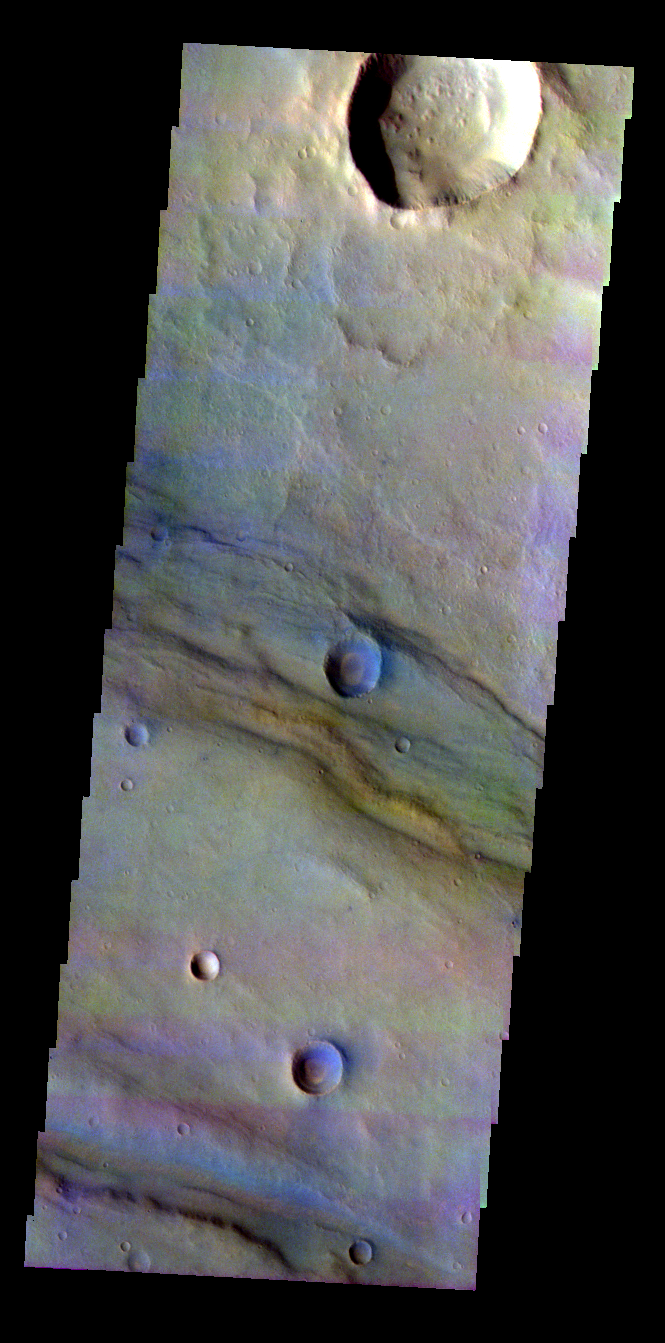

Thaumasia Planium

Released 8 June 2004

This image was collected September 5, 2003 during southern spring season. The local time at the image location was about 4:45 pm. The image shows an area near the Thaumasia Planum region.

The THEMIS VIS camera is capable of capturing color images of the martian surface using its five different color filters. In this mode of operation, the spatial resolution and coverage of the image must be reduced to accommodate the additional data volume produced from the use of multiple filters. To make a color image, three of the five filter images (each in grayscale) are selected. Each is contrast enhanced and then converted to a red, green, or blue intensity image. These three images are then combined to produce a full color, single image. Because the THEMIS color filters don’t span the full range of colors seen by the human eye, a color THEMIS image does not represent true color. Also, because each single-filter image is contrast enhanced before inclusion in the three-color image, the apparent color variation of the scene is exaggerated. Nevertheless, the color variation that does appear is representative of some change in color, however subtle, in the actual scene. Note that the long edges of THEMIS color images typically contain color artifacts that do not represent surface variation.

Image information: VIS instrument. Latitude -24.3, Longitude 299 East (61 West). 38 meter/pixel resolution.

Note: this THEMIS visual image has not been radiometrically nor geometrically calibrated for this preliminary release. An empirical correction has been performed to remove instrumental effects. A linear shift has been applied in the cross-track and down-track direction to approximate spacecraft and planetary motion. Fully calibrated and geometrically projected images will be released through the Planetary Data System in accordance with Project policies at a later time.

NASA’s Jet Propulsion Laboratory manages the 2001 Mars Odyssey mission for NASA’s Office of Space Science, Washington, D.C. The Thermal Emission Imaging System (THEMIS) was developed by Arizona State University, Tempe, in collaboration with Raytheon Santa Barbara Remote Sensing. The THEMIS investigation is led by Dr. Philip Christensen at Arizona State University. Lockheed Martin Astronautics, Denver, is the prime contractor for the Odyssey project, and developed and built the orbiter. Mission operations are conducted jointly from Lockheed Martin and from JPL, a division of the California Institute of Technology in Pasadena.

Credit: NASA/JPL/Arizona State University